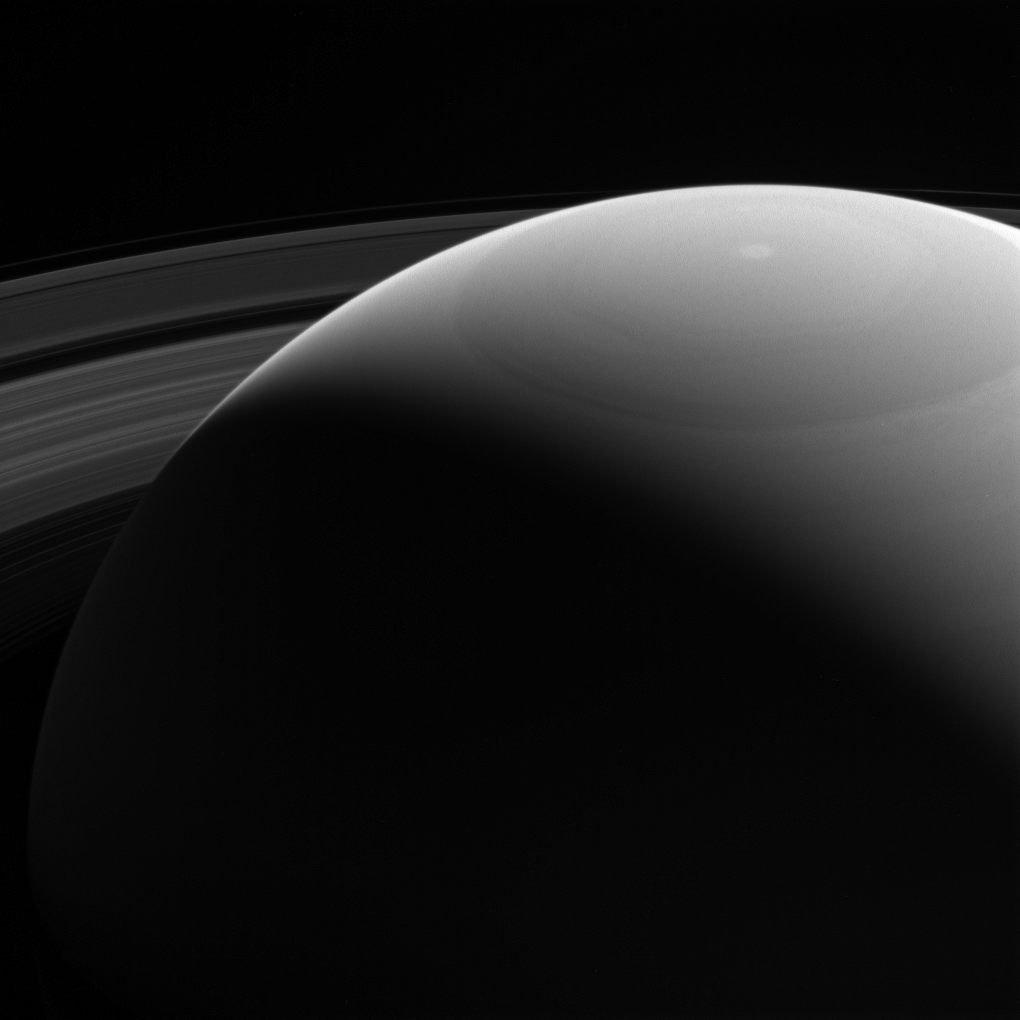

Peeking over Saturn’s Shoulder

No Earth-based telescope could ever capture a view quite like this. Earth-based views can only show Saturn’s daylit side, from within about 25 degrees of Saturn’s equatorial plane. A spacecraft in orbit, like Cassini, can capture stunning scenes that would be impossible from our home planet.

This view looks toward the sunlit side of the rings from about 25 degrees (if Saturn is dominant in image) above the ring plane. The image was taken in violet light with the Cassini spacecraft wide-angle camera on Oct. 28, 2016.

The view was obtained at a distance of approximately 810,000 miles (1.3 million kilometers) from Saturn. Image scale is 50 miles (80 kilometers) per pixel.

The Cassini mission is a cooperative project of NASA, ESA (the European Space Agency) and the Italian Space Agency. The Jet Propulsion Laboratory, a division of the California Institute of Technology in Pasadena, manages the mission for NASA’s Science Mission Directorate, Washington. The Cassini orbiter and its two onboard cameras were designed, developed and assembled at JPL. The imaging operations center is based at the Space Science Institute in Boulder, Colorado.

Credit: NASA/JPL-Caltech/Space Science Institute